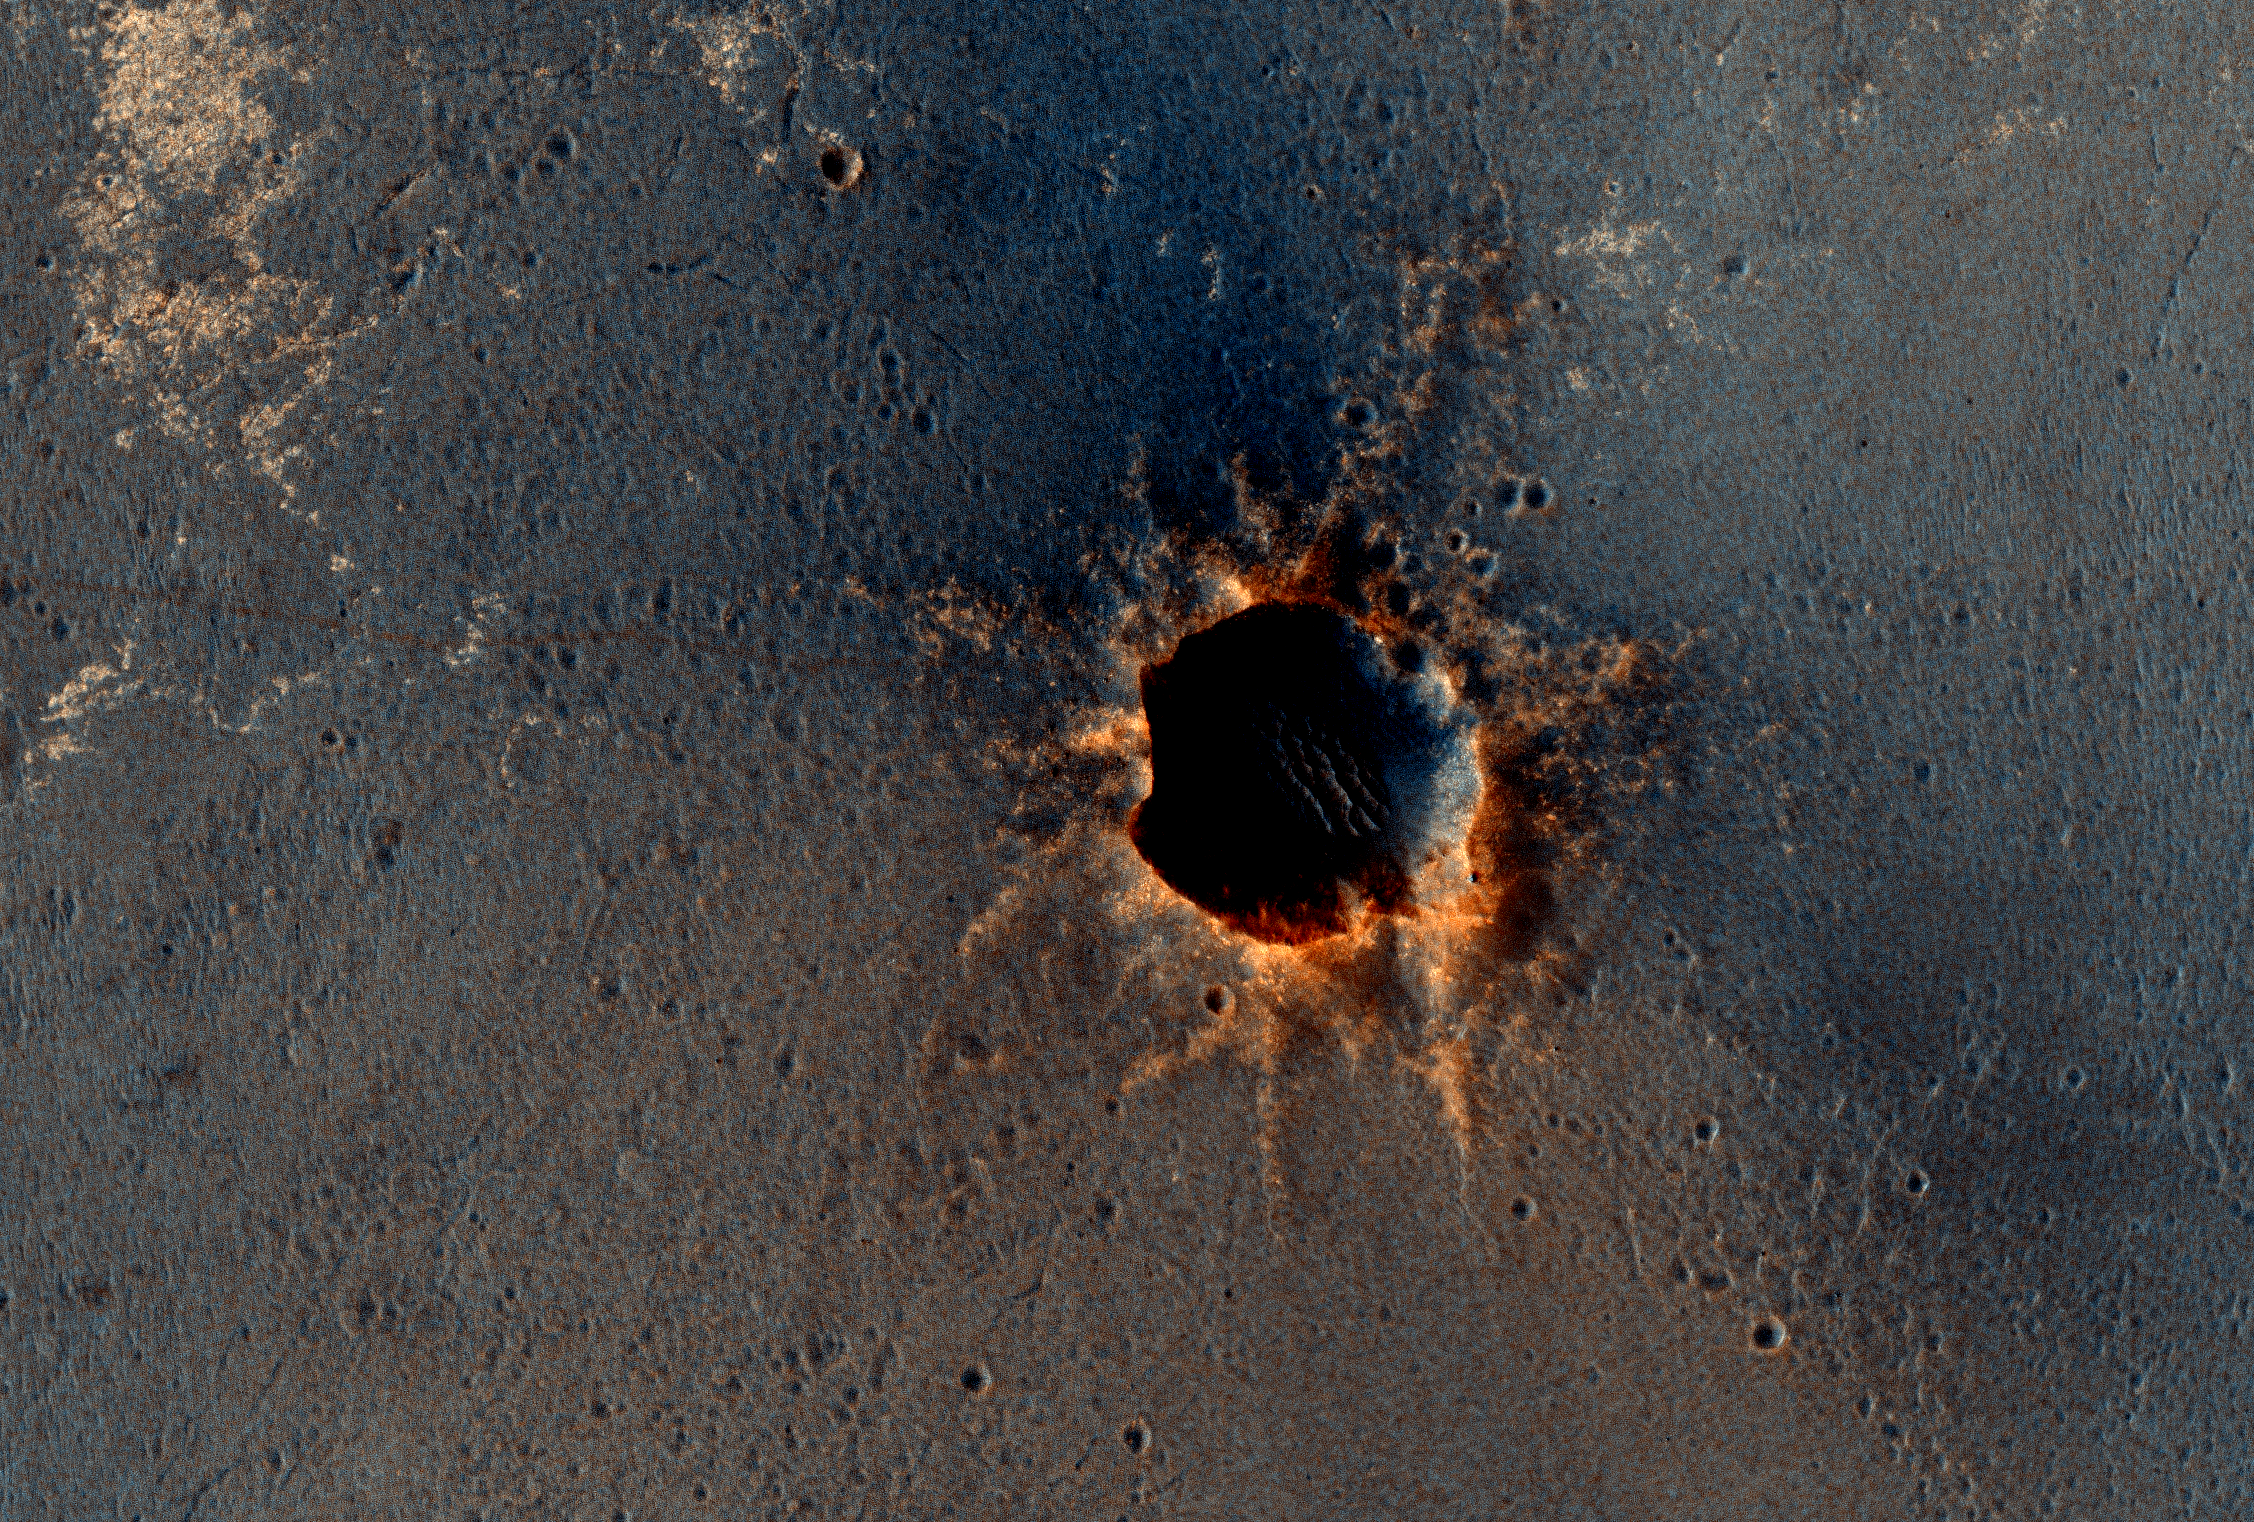

Opportunity is Still Smiling

Figure 1

The High Resolution Imaging Science Experiment (HiRISE) camera on NASA’s Mars Reconnaissance Orbiter acquired this color image on March 9, 2011, of “Santa Maria” crater, showing NASA’s Mars Exploration Rover Opportunity perched on the southeast rim.

The rover is the bluish speck at about the four o’clock position on the crater rim (with indicator arrow on Figure 1). North is up. Rover tracks are visible to the west of the crater.

Opportunity has been studying this relatively fresh, 90-meter-diameter (295-foot-diemeter) crater to better understand how crater excavation occurred during the impact and how it has been modified by weathering and erosion since. Note the bright blocks and rays of ejecta surrounding the crater.

Spectral information from the Compact Reconnaissance Imaging Spectrometer for Mars (CRISM), which is also on the Mars Reconnaissance Orbiter, indicates a hydrated sulfate at this location. Opportunity will soon resume a long-term trek toward a much larger crater, Endeavour. Santa Maria is about 6 kilometers (about 4 miles) from the rim of Endeavour crater, where CRISM indicates both hydrated sulfates as well as phyllosilicates that formed in a wetter past.

This view is one product from the HiRISE observation catalogued as ESP_021536_1780.

Comparisons with earlier HiRISE images of Santa Maria crater (PIA13706 and PIA13754) show the site before and shortly after the rover’s arrival.

The High Resolution Imaging Science Experiment is operated by the University of Arizona, Tucson. The instrument was built by Ball Aerospace & Technologies Corp., Boulder, Colo. NASA’s Jet Propulsion Laboratory, a division of the California Institute of Technology in Pasadena, manages the Mars Reconnaissance Orbiter and Mars Exploration Rover projects for NASA’s Science Mission Directorate, Washington. Lockheed Martin Space Systems, Denver, is NASA’s industry partner for the Mars Reconnaissance Orbiter project and built that spacecraft.

Credit: NASA/JPL-Caltech/Univ. of Arizona